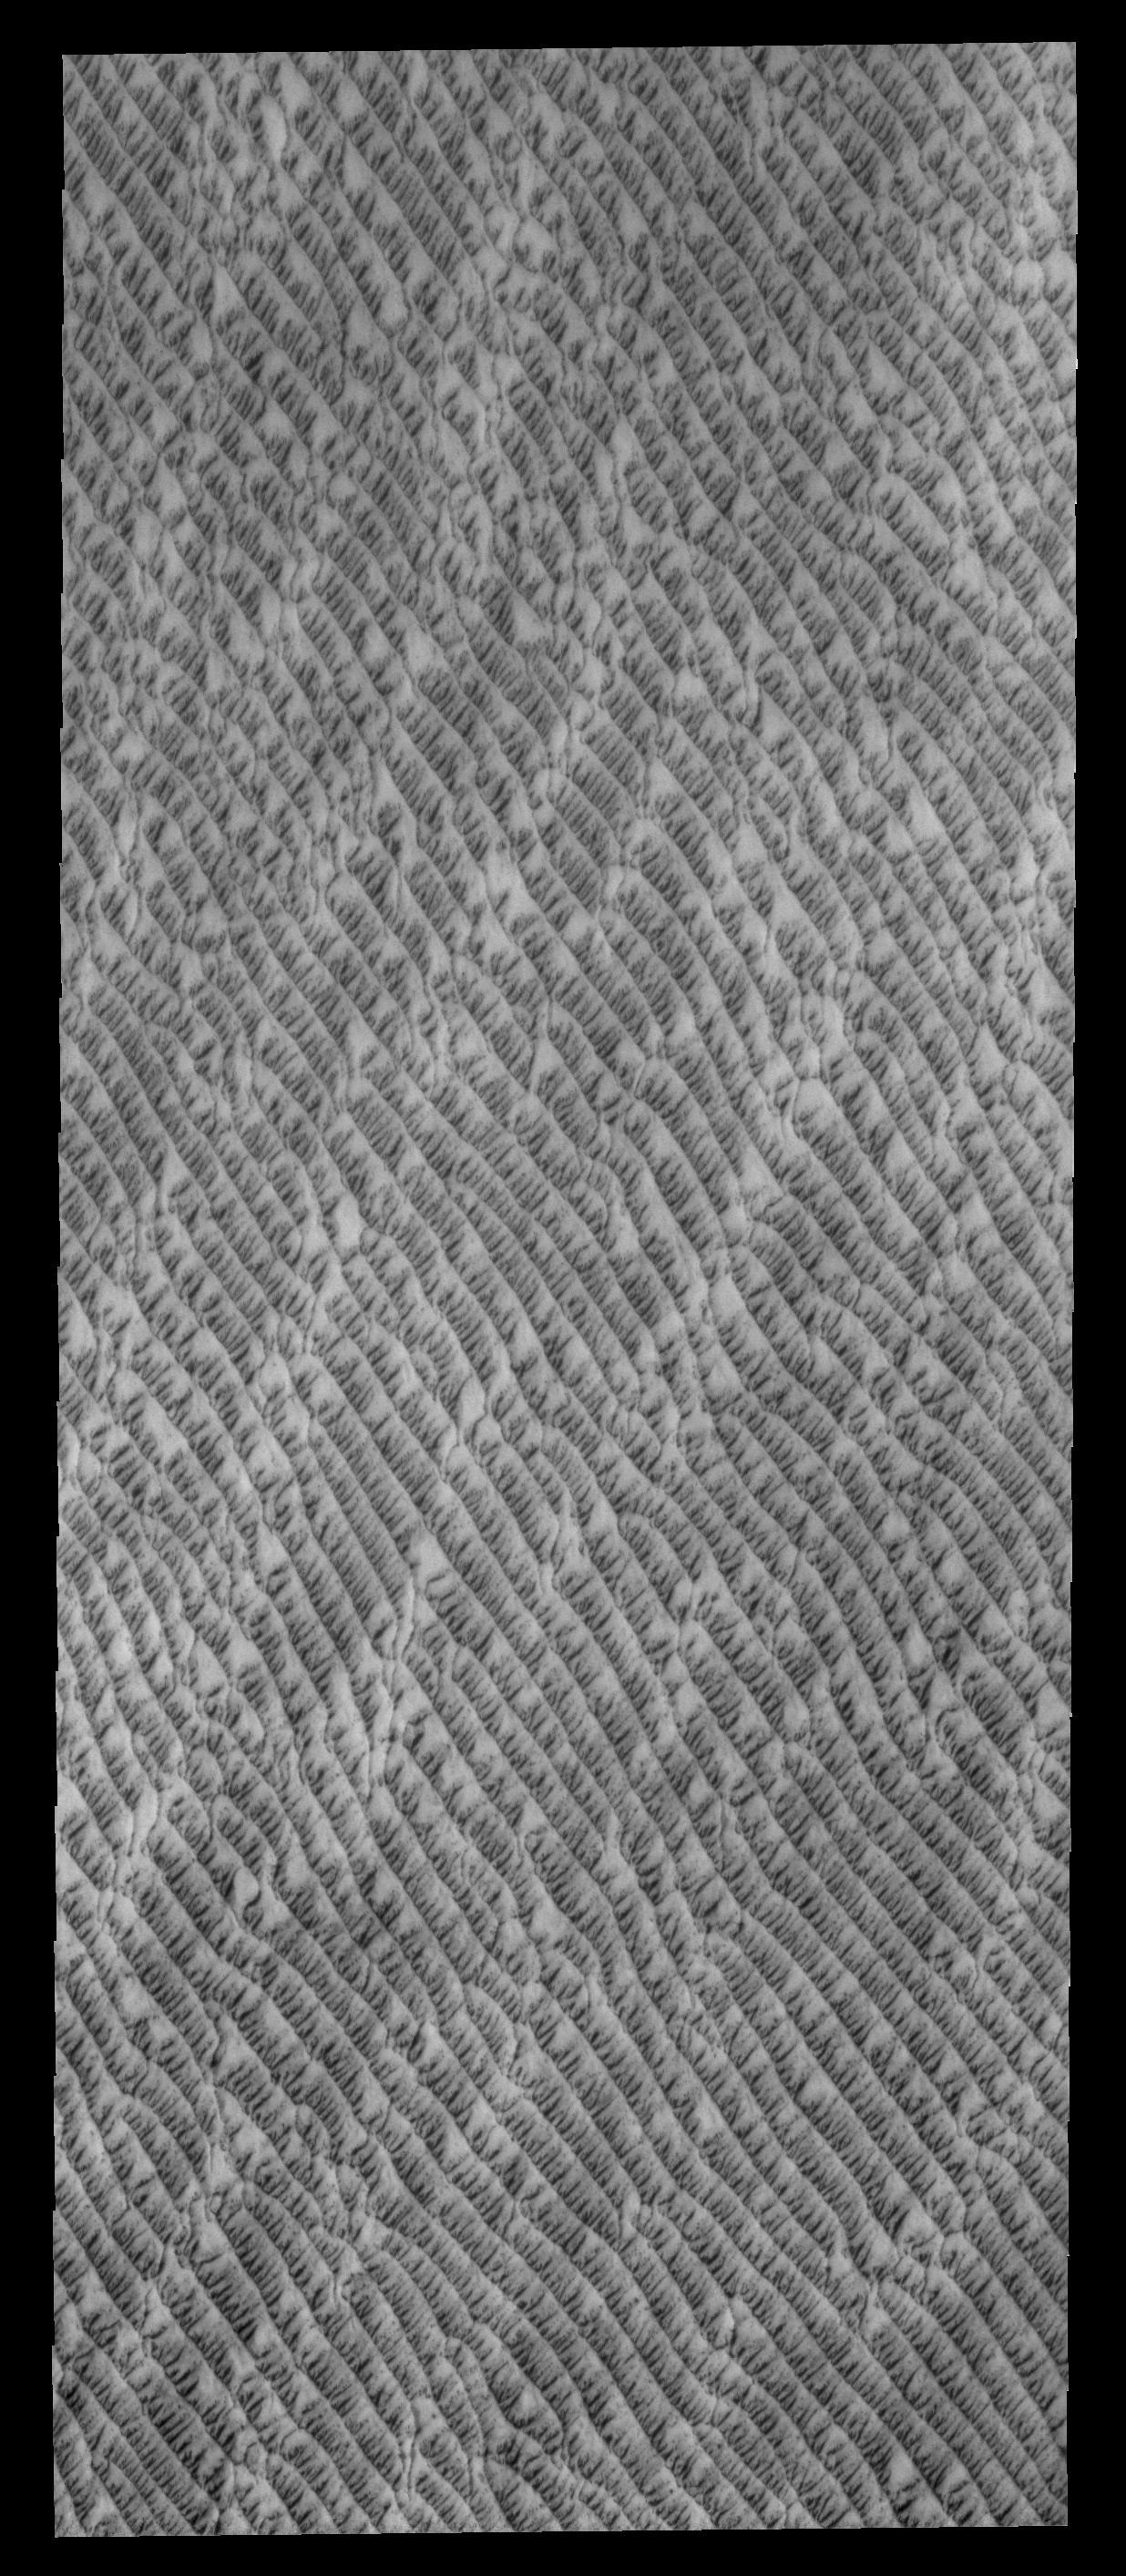

North Polar Dunes

This VIS image shows a portion of the huge dune field located at the north polar cap. As spring continues to deepen, the dunes are becoming darker and darker as they lose their winter frost cover.

Credit: NASA/JPL-Caltech/ASU